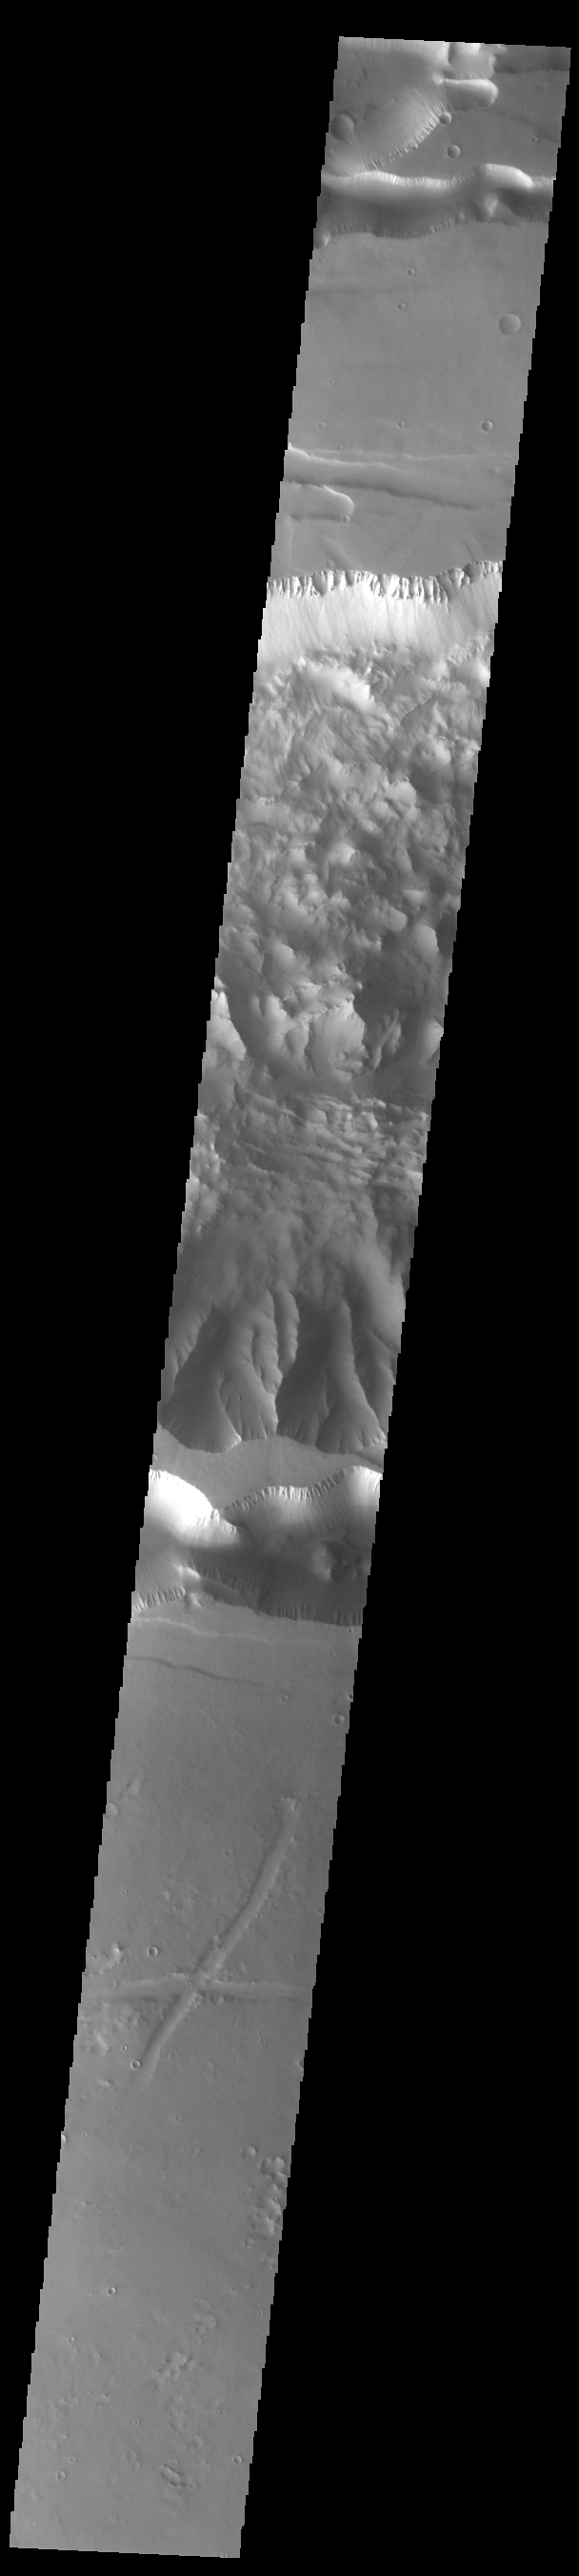

Ius Chasma

Ius Chasma is at the western end of Valles Marineris, south of Tithonium Chasma. Valles Marineris is over 4000 kilometers long, almost as wide as the United States. Ius Chasma is almost 850 kilometers long (528 miles), 120 kilometers wide and over 8 kilometers deep. In comparison, the Grand Canyon in Arizona is about 175 kilometers long, 30 kilometers wide, and only 2 kilometers deep. The canyons of Valles Marineris were formed by extensive fracturing and pulling apart of the crust during the uplift of the vast Tharsis plateau. Landslides have enlarged the canyon walls and created deposits on the canyon floor. Weathering of the surface and influx of dust and sand have modified the canyon floor, both creating and modifying layered materials. There are many features that indicate flowing and standing water played a part in the chasma formation. The rugged floor of Ius Chasma in this image is the result of many large landslides.

Credit: NASA/JPL-Caltech/ASU